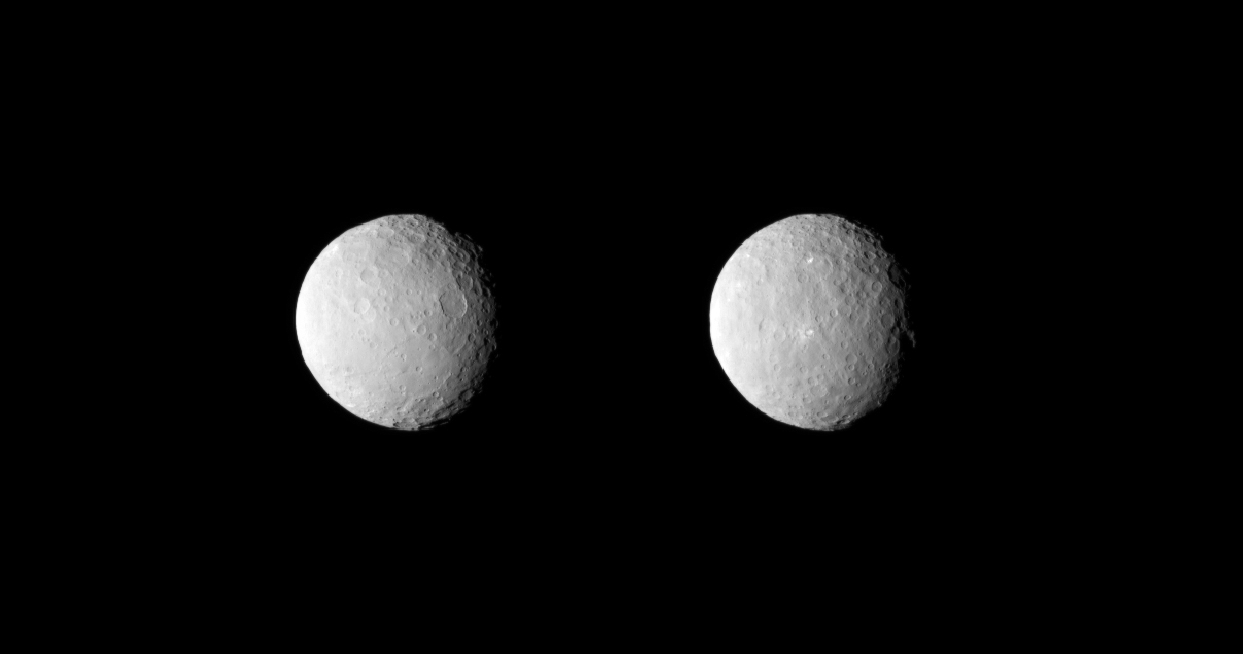

Views of Ceres on Approach, Uncropped

NASA’s Dawn spacecraft obtained these uncropped images of dwarf planet Ceres on Feb. 19, 2015, from a distance of about 29,000 miles (46,000 kilometers). They are part of a series taken as Dawn observed Ceres completing one full rotation, which lasted about nine hours.

The images show the full range of different crater shapes that can be found at Ceres’ surface: from shallow, flattish craters to those with peaks at their centers. These views show sections of Ceres’ surface that are similar to those in PIA19056.

Dawn is due to be captured into orbit around Ceres on March 6.

Dawn’s mission is managed by NASA’s Jet Propulsion Laboratory, Pasadena, California, for NASA’s Science Mission Directorate in Washington. Dawn is a project of the directorate’s Discovery Program, managed by NASA’s Marshall Space Flight Center in Huntsville, Alabama. The University of California, Los Angeles, is responsible for overall Dawn mission science. Orbital ATK, Inc., in Dulles, Virginia, designed and built the spacecraft. The German Aerospace Center, the Max Planck Institute for Solar System Research, the Italian Space Agency and the Italian National Astrophysical Institute are international partners on the mission team.

Credit: NASA/JPL-Caltech/UCLA/MPS/DLR/IDA